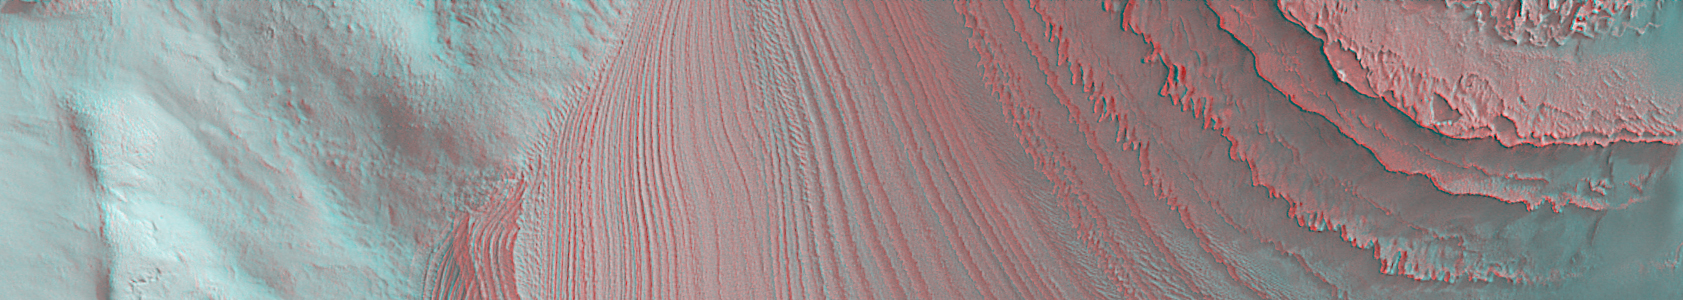

Galle Bedding 3-D

16 June 2006
This is a “3-D” stereo anaglyph showing layers in Galle Crater. It is a view of a portion of the same location featured in a mosaic yesterday, 15 June 2006, entitled “Galle Bedding.” To see the layers in three dimensions, one must use “3-D” glasses with a red left eye and a blue right eye. This anaglyph uses two Mars Global Surveyor (MGS) Mars Orbiter Camera (MOC) images acquired at slightly different viewing angles: MOC images E22-01557 and M14-02055. Owing to the specifics of the viewing geometry, the image is tilted on its side, relative to the mosaic shown in the 15 June 2006 release. In other words, in this image, north is toward the right and west is up. This anaglyph, when viewed in conjunction with the 15 June 2006 mosaic of these layers, provides a more complete sense of the cross-cutting relations between layers in the mound located in southern “Galle (Happy Face) Crater.” The layers are part of a mound of sedimentary rock in southern Galle — a remnant of a once more-extensive deposit of sedimentary material in this south mid-latitude impact basin.

Location near: 52.3°S, 30.1°W
Image width: ~7.3 km (~4.5 mi)
Illumination from: upper right
Anaglyph from MOC images: E22-E22-01557 and M14-02055

Credit: NASA/JPL/Malin Space Science Systems